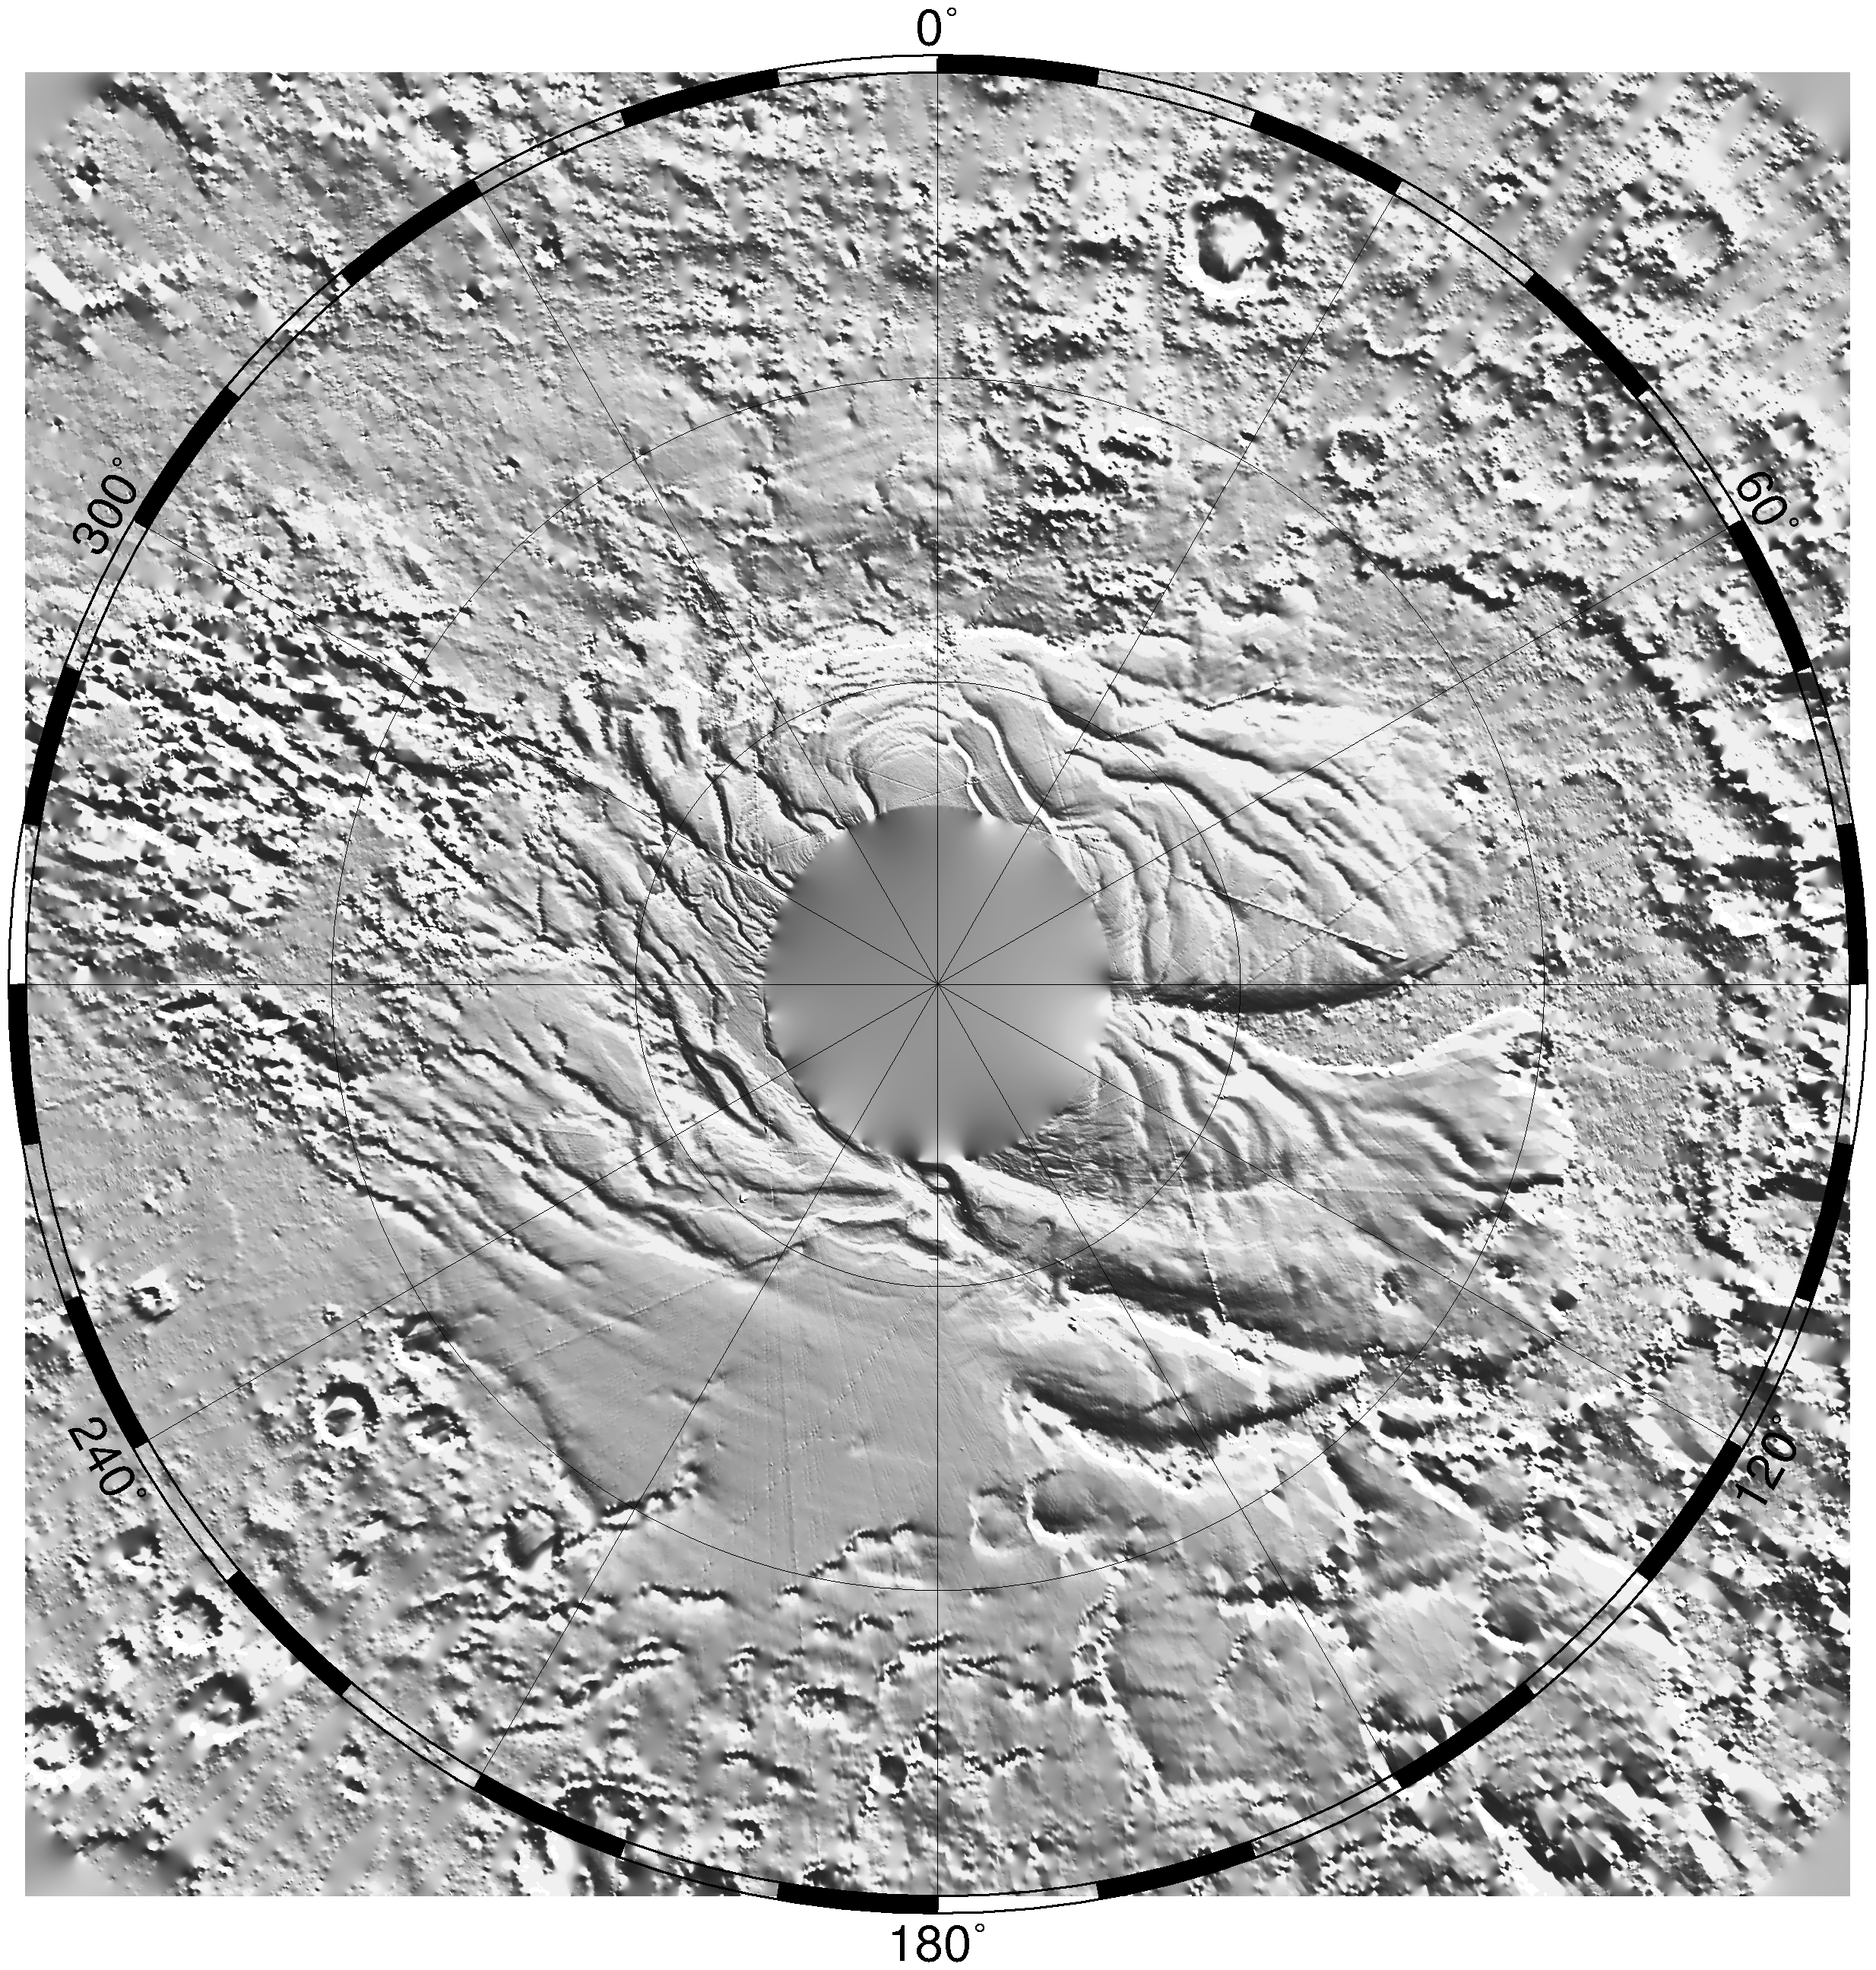

South Polar Topography (MOLA)

Relief model of the topography of the South Polar Region showing the form of the ice cap and its surroundings. The circular area at the pole has not yet been mapped.

Credit: NASA/JPL/GSFC